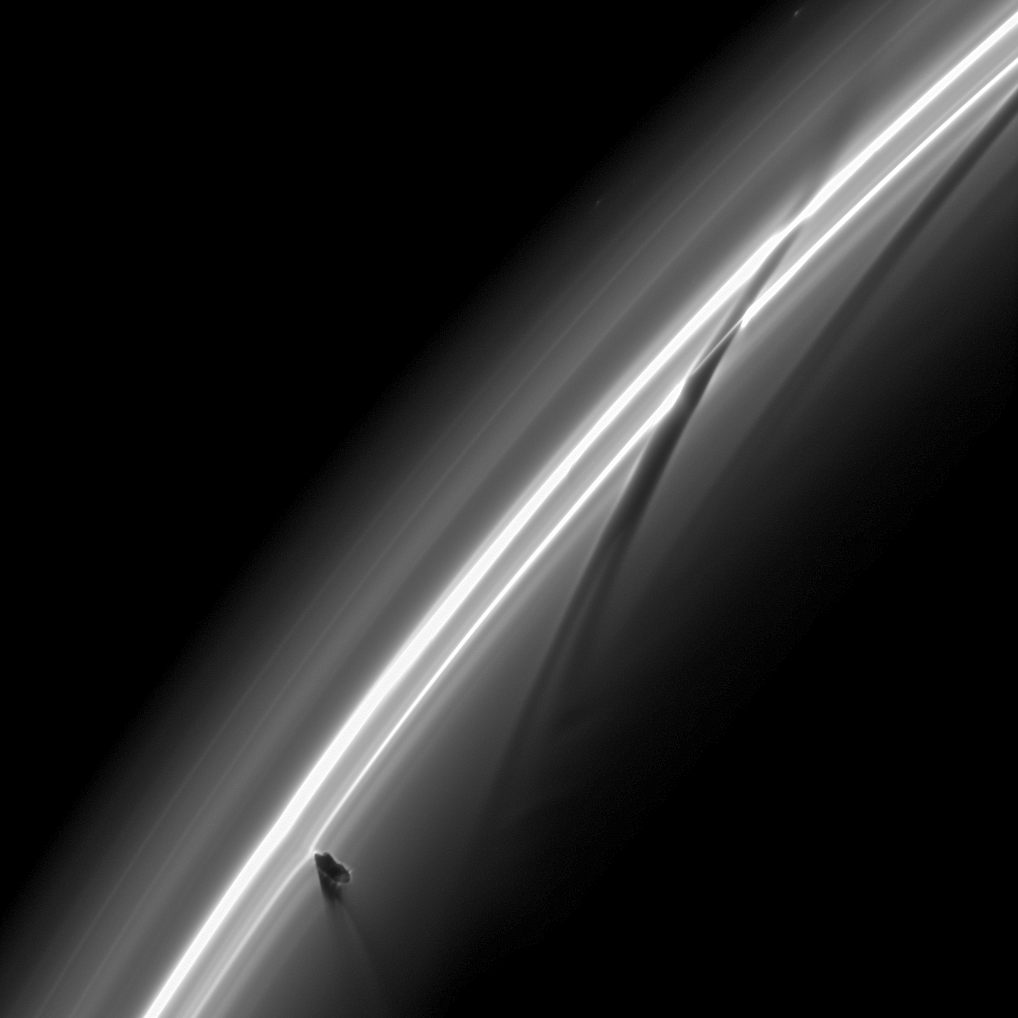

Busy Moon

Half an hour after Prometheus tore into this region of Saturn’s F ring, the Cassini spacecraft snapped this image just as the moon was creating a new streamer in the ring.The dark pattern shaped like an upside down check mark in the lower left of the image is Prometheus and its shadow. The potato shaped moon can just be seen coming back out of the ring.

The moon’s handiwork also is apparent in two previous streamer-channel formations on the right of the image. The darkest streamer-channel stretching from the top right to the center of the image shows Prometheus’ previous apoapse passage about 15 hours earlier. A fainter, even earlier channel extends to the edge of the image.

Prometheus (86 kilometers, or 53 miles across) dips into the inner edge of the F ring when it reaches apoapse, the moon’s farthest orbital point from Saturn. At apoapse, the moon’s gravity pulls particles of the ring outward into a streamer.

As Prometheus moves onward toward periapse—its orbit’s closest point to the planet—the streamer gets longer. Then, as Prometheus moves back toward apoapse, the streamer breaks apart which results in a dark channel.

This streamer-channel cycle repeats once every orbit with the streamer-channel features being streamers during Prometheus periapse and channels during Prometheus apoapse.

The F ring is overexposed in this image which has been brightened to reveal the moon.

This view looks toward the unilluminated side of the rings from about 18 degrees above the ringplane. The image was taken in visible light with the Cassini spacecraft narrow-angle camera on Jan. 14, 2009. The view was obtained at a distance of approximately 555,000 kilometers (345,000 miles) from Saturn and at a Sun-Saturn-spacecraft, or phase, angle of 145 degrees. Image scale is 3 kilometers (2 miles) per pixel.

The Cassini-Huygens mission is a cooperative project of NASA, the European Space Agency and the Italian Space Agency. The Jet Propulsion Laboratory, a division of the California Institute of Technology in Pasadena, manages the mission for NASA’s Science Mission Directorate, Washington, D.C. The Cassini orbiter and its two onboard cameras were designed, developed and assembled at JPL. The imaging operations center is based at the Space Science Institute in Boulder, Colo.

Credit: NASA/JPL/Space Science Institute